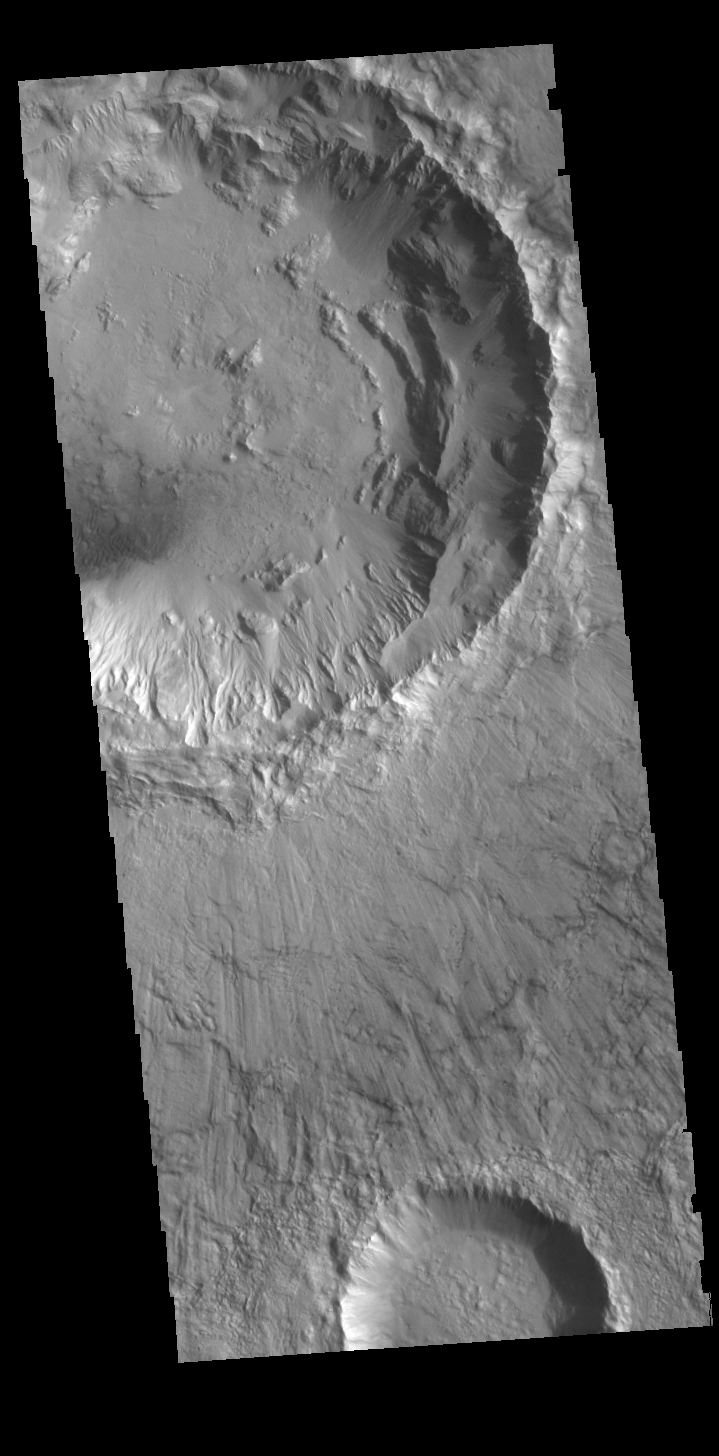

Bonestell Crater

Bonestell Crater is a relatively young crater located in Acidalia Planitia. The grooved surface of the ejecta blanket is evident in this VIS image. Dust blown into the crater and the downslope movement of fine materials from the rim are slowly modifying the crater features.

Credit: NASA/JPL-Caltech/ASU